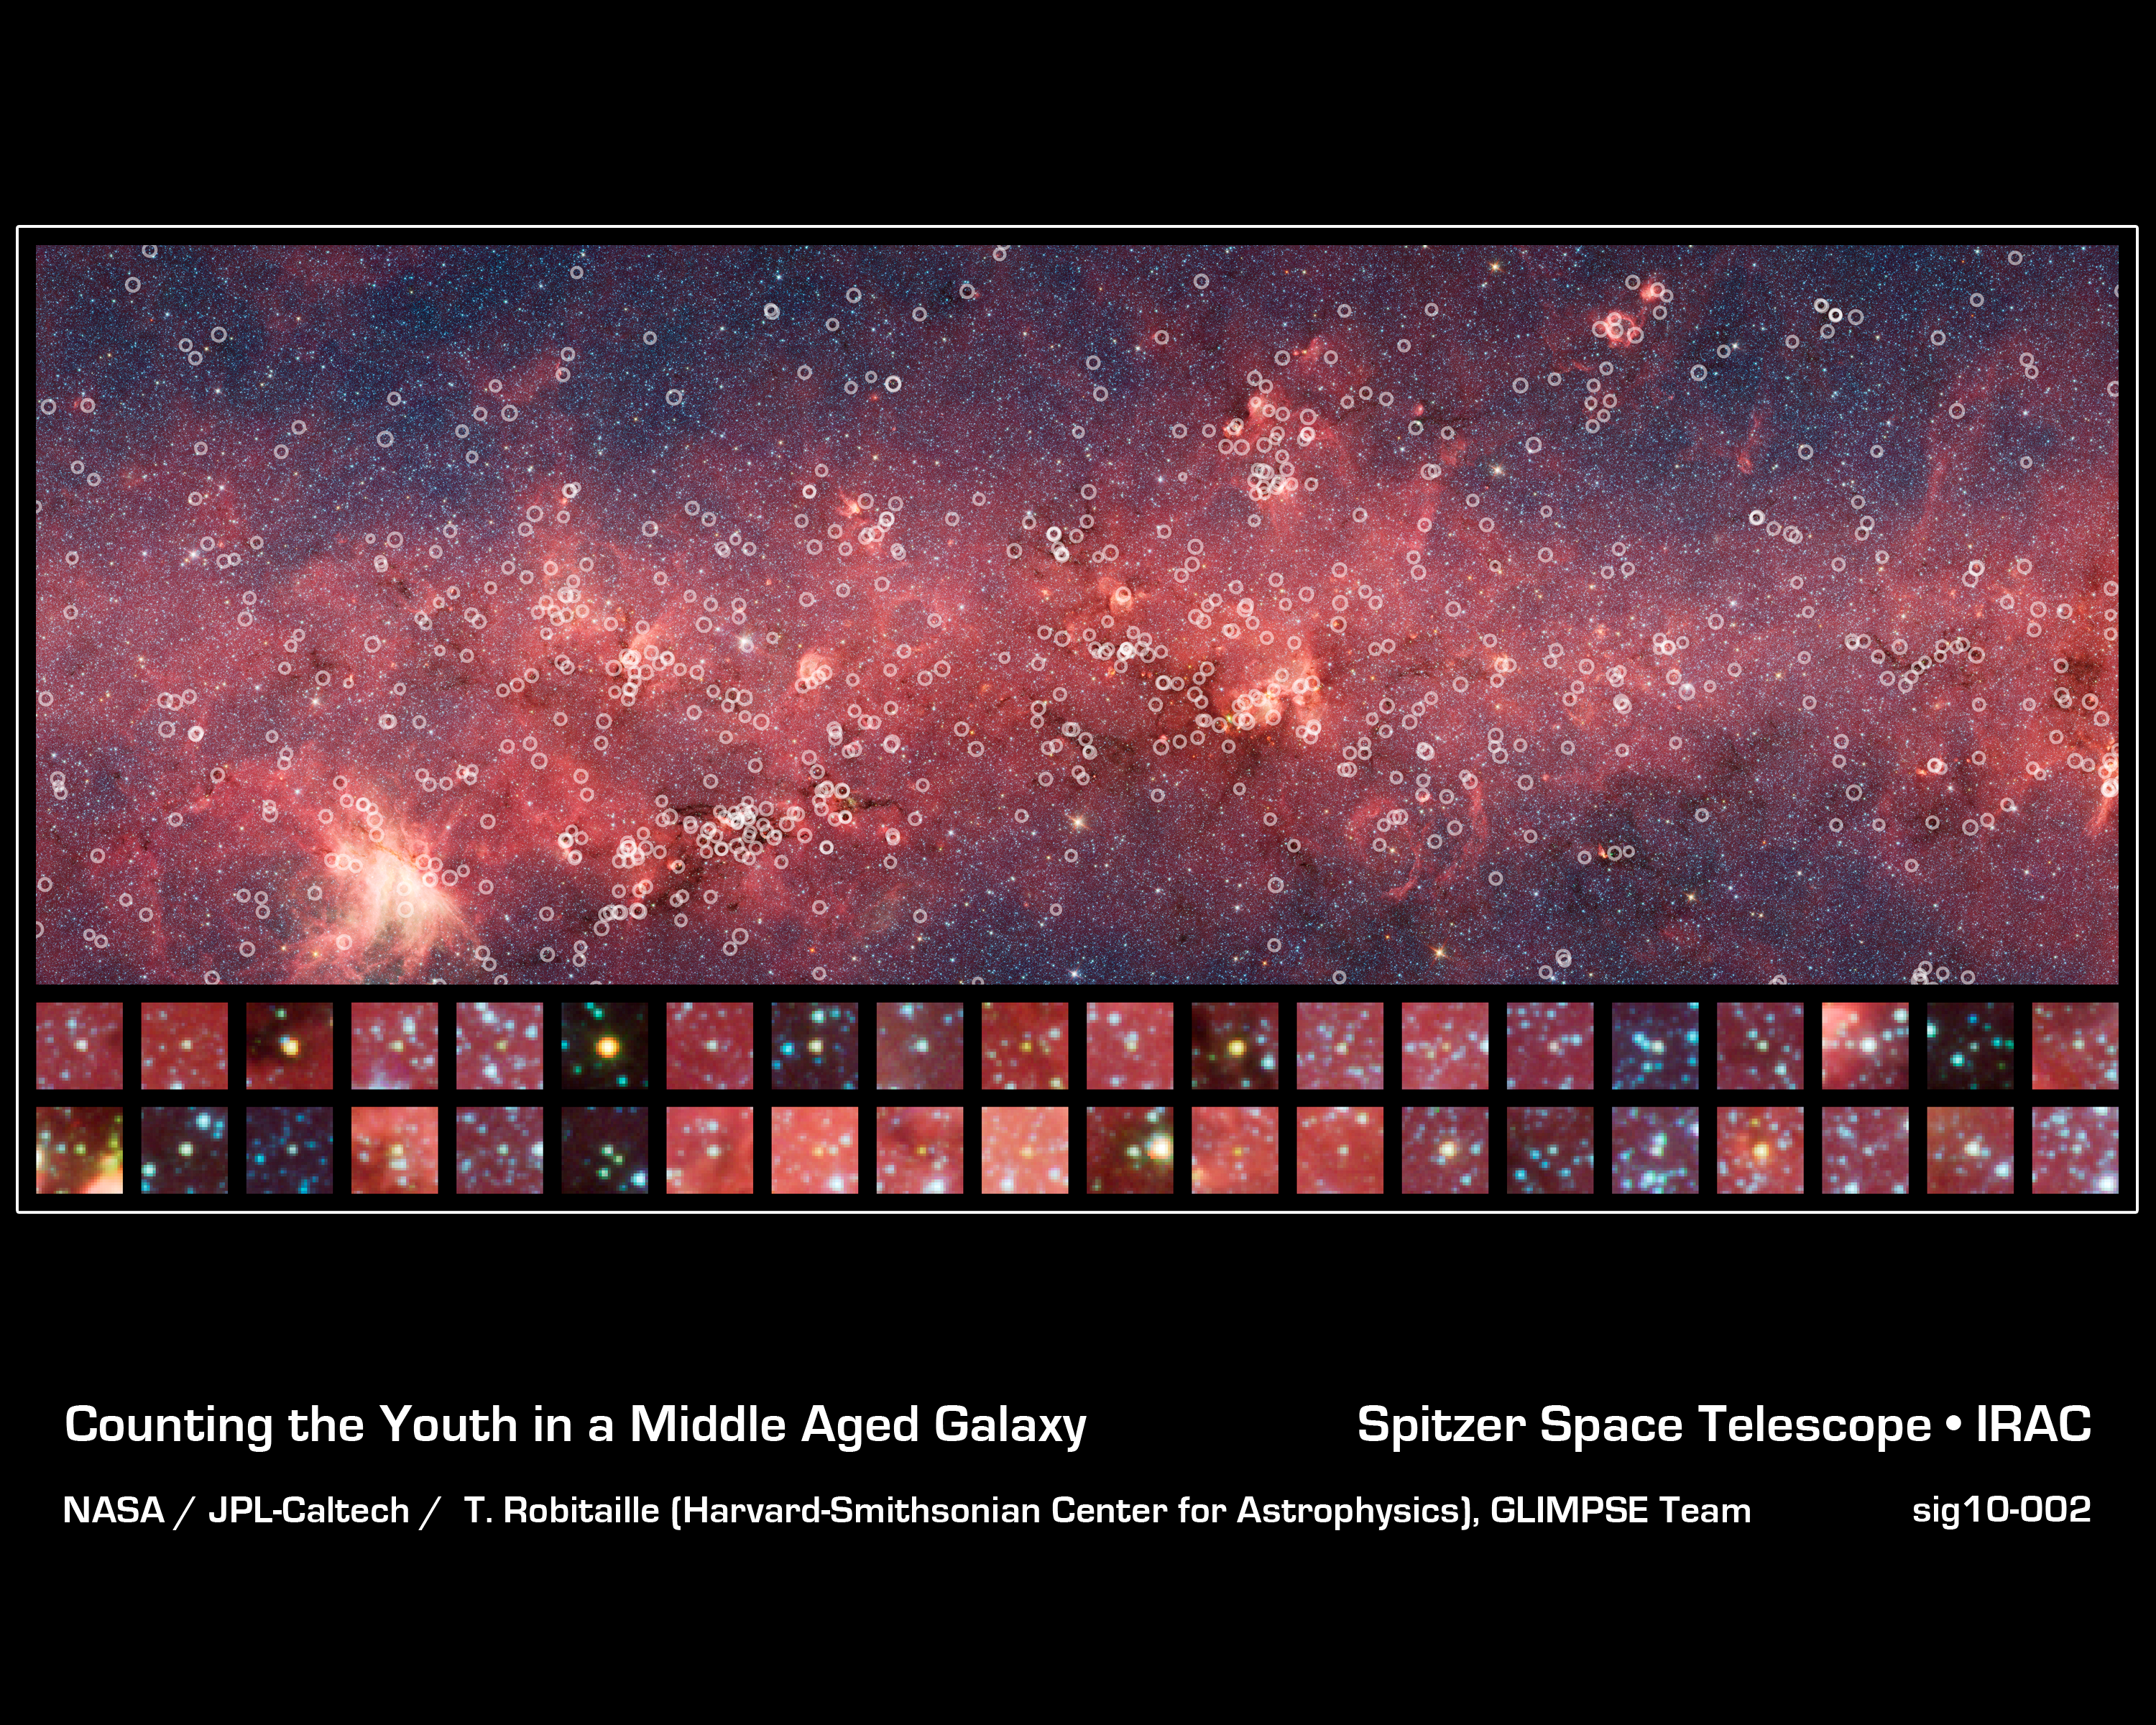

Counting the Youth in a Middle Aged Galaxy

This image is roughly 1/34 of the entire GLIMPSE Survey. This small section is riddled with young stellar objects, counted by Robitaille and his team.

Credit: NASA / JPL-Caltech / T. Robitaille (Harvard-Smithsonian Center for Astrophysics), GLIMPSE Team